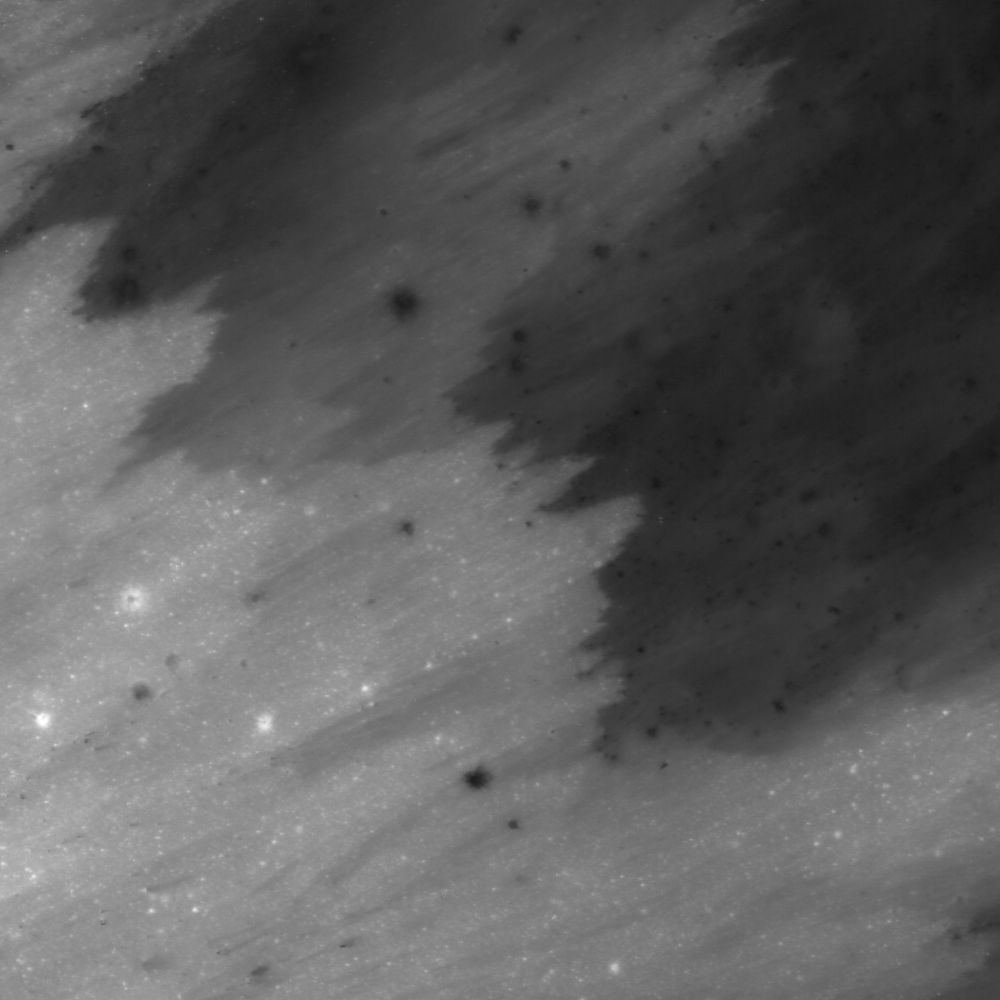

Ejecta Sweeps the Surface

Ejecta of a fresh crater streams across the lunar highlands south of Mare Tranquillitatis. Image width is 520 m.

NASA’s Goddard Space Flight Center built and manages the mission for the Exploration Systems Mission Directorate at NASA Headquarters in Washington. The Lunar Reconnaissance Orbiter Camera was designed to acquire data for landing site certification and to conduct polar illumination studies and global mapping. Operated by Arizona State University, the LROC facility is part of the School of Earth and Space Exploration (SESE). LROC consists of a pair of narrow-angle cameras (NAC) and a single wide-angle camera (WAC). The mission is expected to return over 70 terabytes of image data.

Credit: NASA/GSFC/Arizona State University